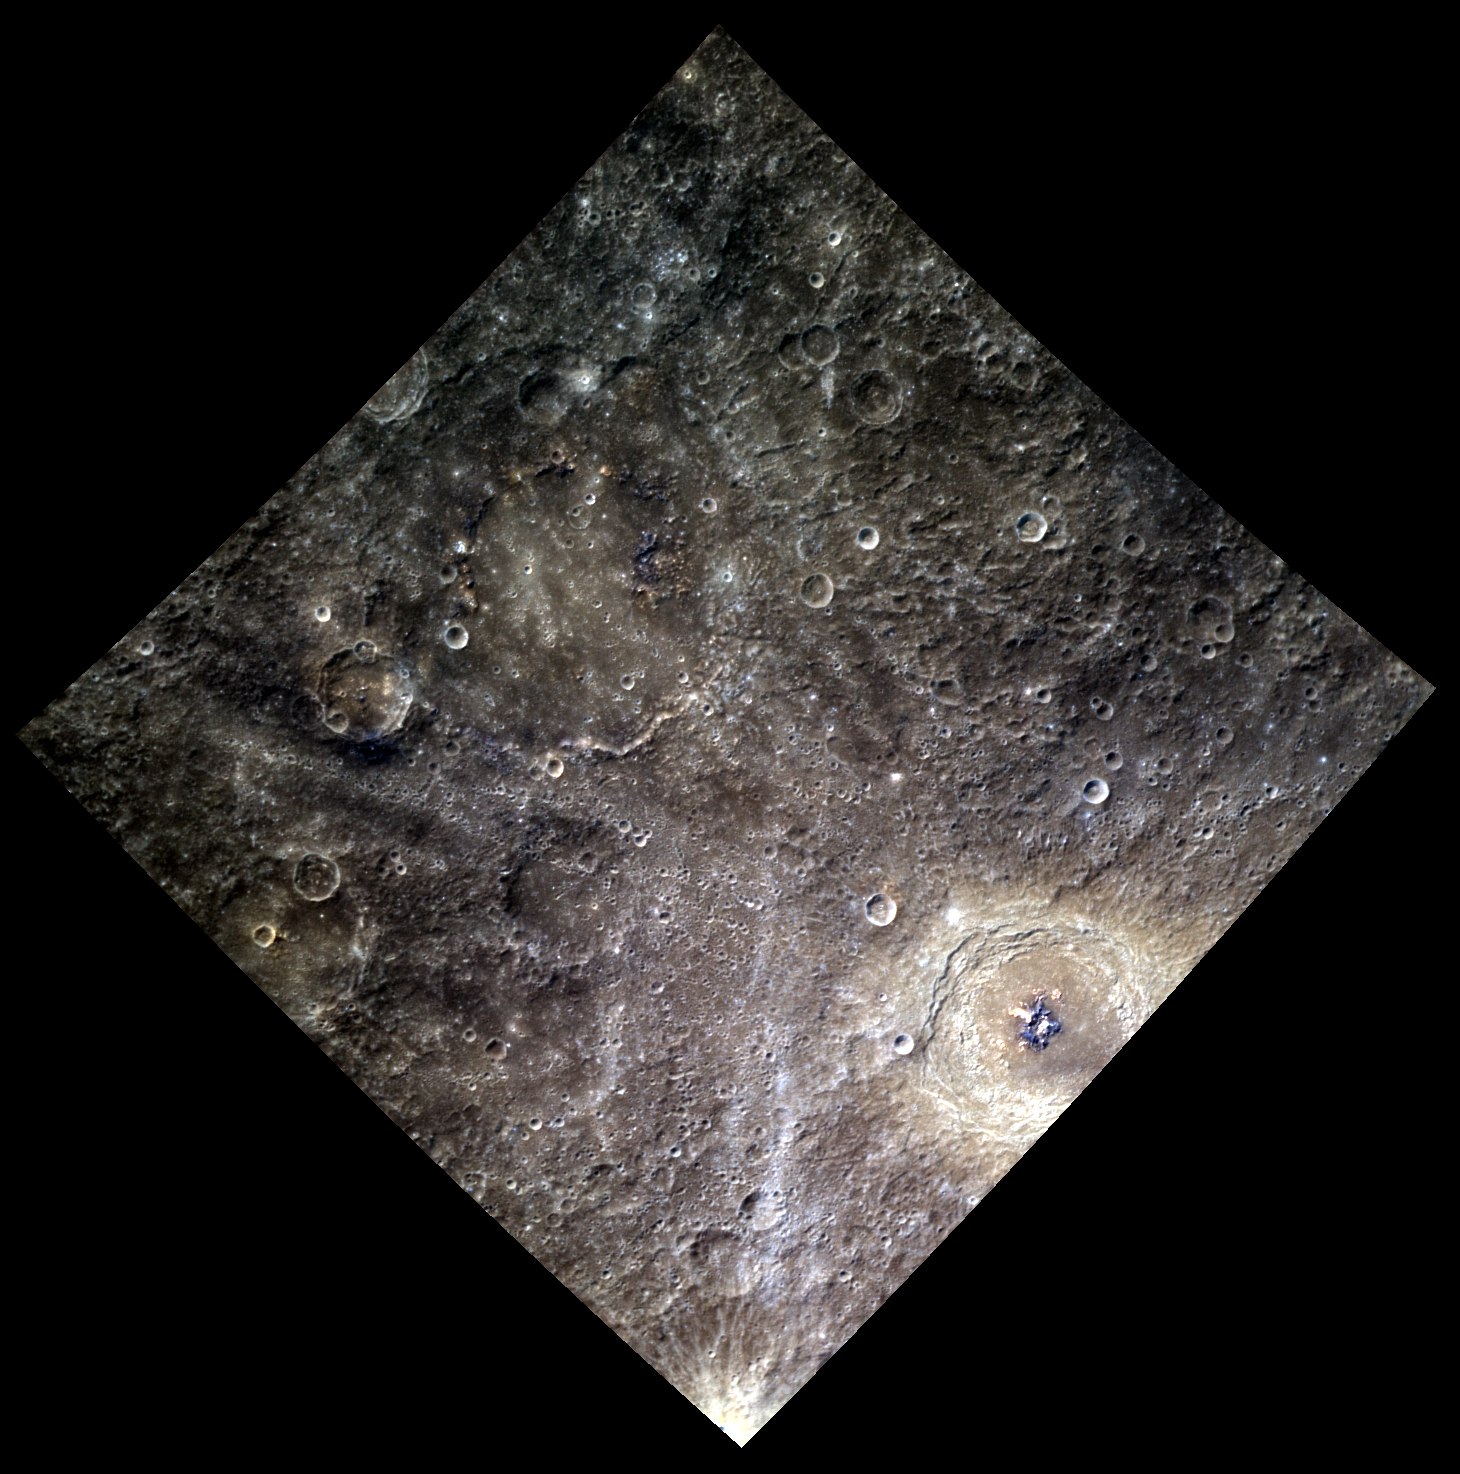

Bluebeard’s Castle

This color image features the crater Bartok, found in the lower right quadrant of the image. Béla Bartók was a Hungarian composer and pianist who wrote a single opera, Bluebeard’s Castle. Fittingly, in this color image, the opera of this crater’s namesake accurately describes the blue color of the crater’s central peaks. The rays extending from Bartok are also exaggerated in the color image, as they appear light-colored against the darker background material.

This image was acquired as part of MDIS’s high-resolution 3-color imaging campaign. The 3-color campaign is a major mapping activity in MESSENGER’s extended mission. It complements the 8-color base map (at an average resolution of 1 km/pixel) acquired during MESSENGER’s primary mission by imaging Mercury’s surface in a subset of the color filters at the highest resolution possible. The three narrow-band color filters are centered at wavelengths of 430 nm, 750 nm, and 1000 nm, and image resolutions generally range from 100 to 400 meters/pixel in the northern hemisphere.

Date acquired: May 09, 2012
Image Mission Elapsed Time (MET): 245065943, 245065935, 245065939
Image ID: 1793643, 1793641, 1793642
Instrument: Wide Angle Camera (WAC) of the Mercury Dual Imaging System (MDIS)
WAC filters: 9, 7, 6 (996, 748, 433 nanometers) in red, green, and blue
Center Latitude: -25.68°
Center Longitude: 220.8° E
Resolution: 498 meters/pixel
Scale: Bartok is 117 km (73 miles) in diameter
Incidence Angle: 34.7°
Emission Angle: 0.3°
Phase Angle: 34.9°

The MESSENGER spacecraft is the first ever to orbit the planet Mercury, and the spacecraft’s seven scientific instruments and radio science investigation are unraveling the history and evolution of the Solar System’s innermost planet. Visit the Why Mercury? section of this website to learn more about the key science questions that the MESSENGER mission is addressing. During the one-year primary mission, MDIS acquired 88,746 images and extensive other data sets. MESSENGER is now in a year-long extended mission, during which plans call for the acquisition of more than 80,000 additional images to support MESSENGER’s science goals.

These images are from MESSENGER, a NASA Discovery mission to conduct the first orbital study of the innermost planet, Mercury. For information regarding the use of images, see the MESSENGER image use policy.

Credit: NASA/Johns Hopkins University Applied Physics Laboratory/Carnegie Institution of Washington